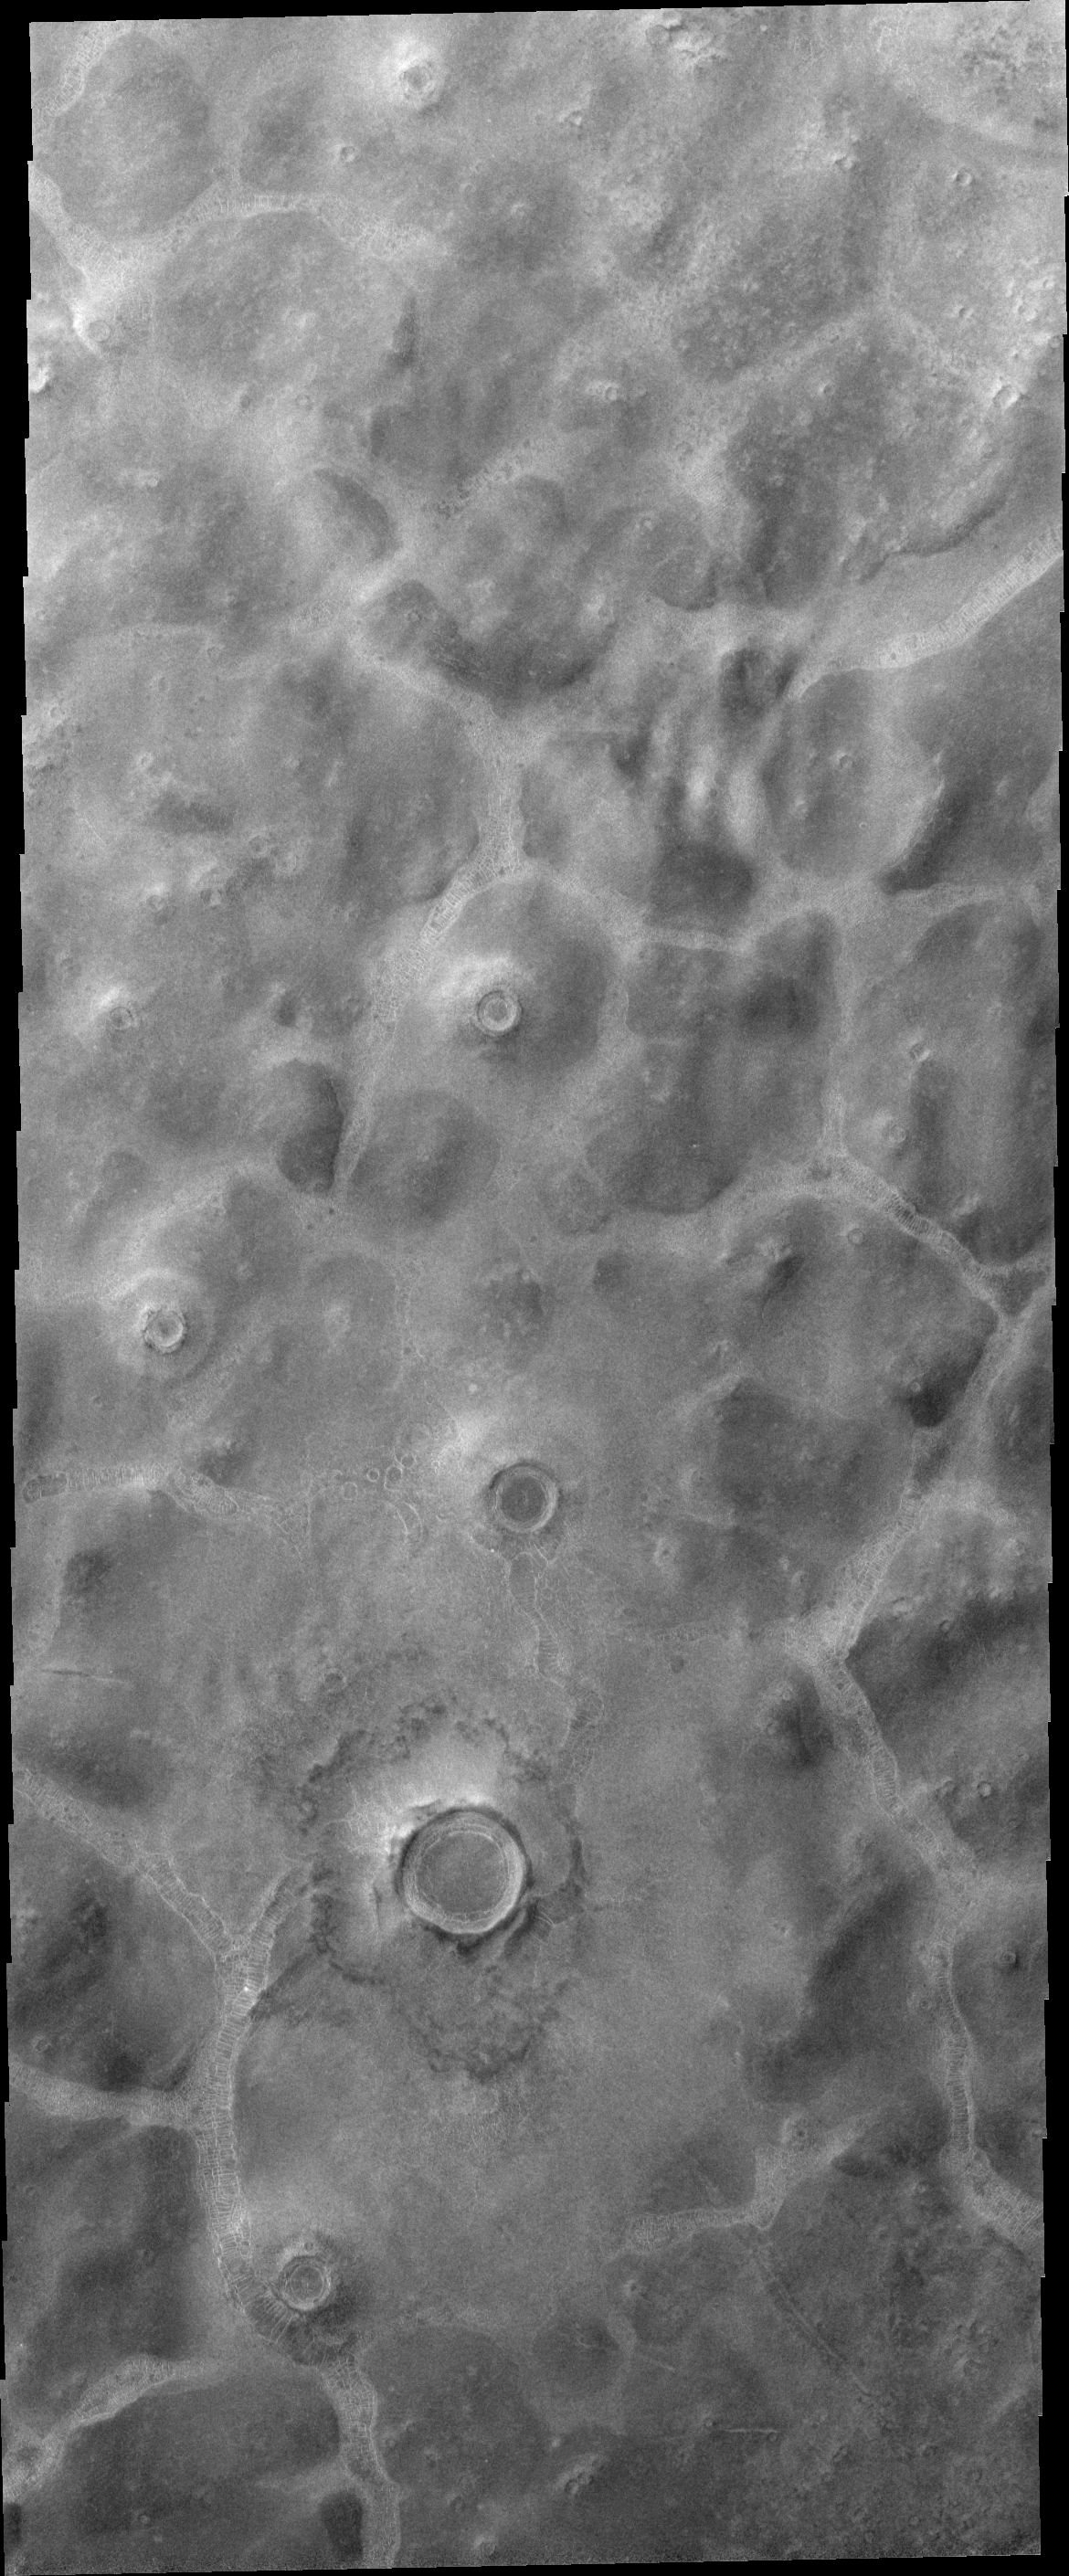

Northern Plains

The northern plains of Mars contain an abundance of different textures and appearances. This region contains mounds separated by channels with an unusual floor pattern. Just how this texture formed is unknown.

Image information: VIS instrument. Latitude 70.0N, Longitude 55.9E. 20 meter/pixel resolution.

Please see the THEMIS Data Citation Note for details on crediting THEMIS images.

Note: this THEMIS visual image has not been radiometrically nor geometrically calibrated for this preliminary release. An empirical correction has been performed to remove instrumental effects. A linear shift has been applied in the cross-track and down-track direction to approximate spacecraft and planetary motion. Fully calibrated and geometrically projected images will be released through the Planetary Data System in accordance with Project policies at a later time.

NASA’s Jet Propulsion Laboratory manages the 2001 Mars Odyssey mission for NASA’s Office of Space Science, Washington, D.C. The Thermal Emission Imaging System (THEMIS) was developed by Arizona State University, Tempe, in collaboration with Raytheon Santa Barbara Remote Sensing. The THEMIS investigation is led by Dr. Philip Christensen at Arizona State University. Lockheed Martin Astronautics, Denver, is the prime contractor for the Odyssey project, and developed and built the orbiter. Mission operations are conducted jointly from Lockheed Martin and from JPL, a division of the California Institute of Technology in Pasadena.

Credit: NASA/JPL/ASU